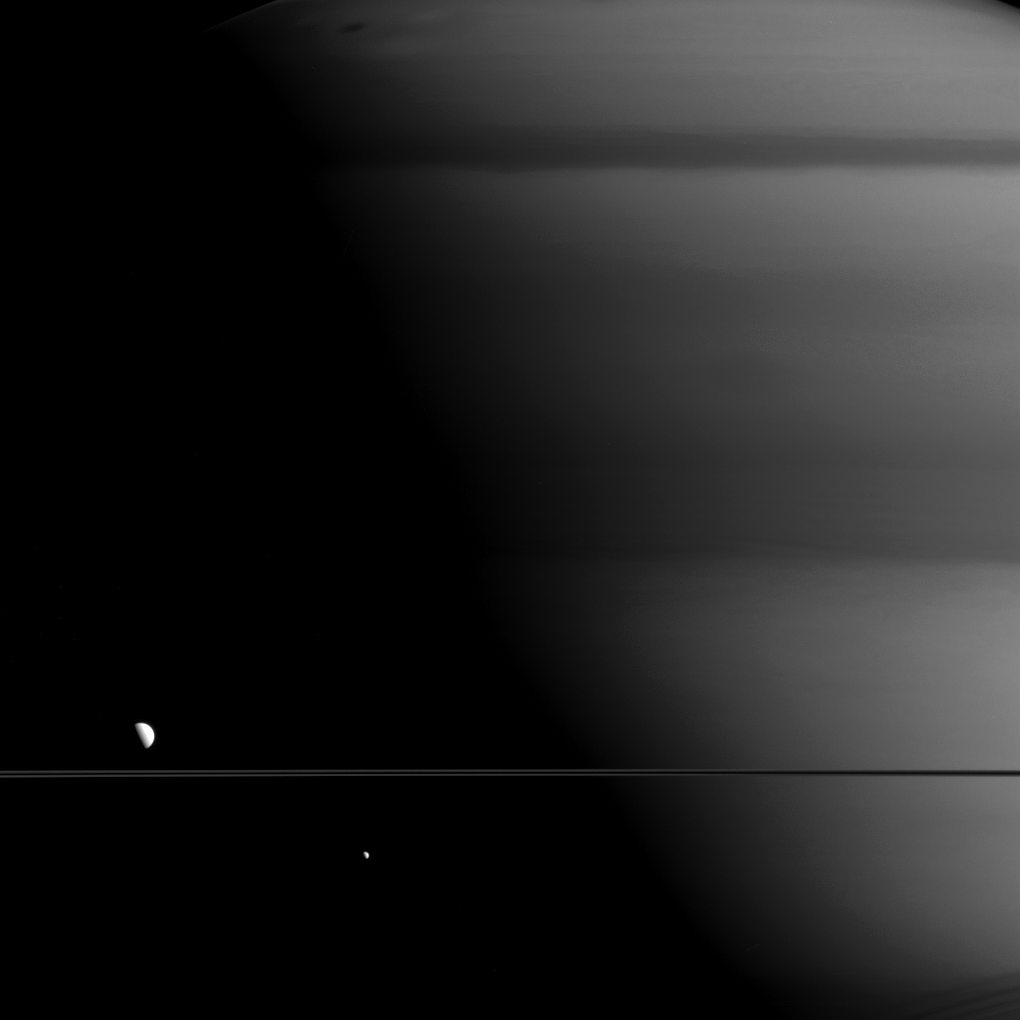

Looking Up to the Giant

Thanks to the illumination angle, Mimas (right) and Dione (left) appear to be staring up at a giant Saturn looming in the background.

Although certainly large enough to be noticeable, moons like Mimas (246 miles or 396 kilometers across) and Dione (698 miles or 1123 kilometers across) are tiny compared to Saturn (75,400 miles or 120,700 kilometers across). Even the enormous moon Titan (3,200 miles or 5,150 kilometers across) is dwarfed by the giant planet.

This view looks toward the unilluminated side of the rings from about one degree of the ring plane. The image was taken with the Cassini spacecraft wide-angle camera on May 27, 2015 using a spectral filter which preferentially admits wavelengths of near-infrared light centered at 728 nanometers.

The view was obtained at a distance of approximately 634,000 miles (one million kilometers) from Saturn and at a Sun-Saturn-spacecraft, or phase, angle of 85 degrees. Image scale is 38 miles (61 kilometers) per pixel.

The Cassini mission is a cooperative project of NASA, ESA (the European Space Agency) and the Italian Space Agency. The Jet Propulsion Laboratory, a division of the California Institute of Technology in Pasadena, manages the mission for NASA’s Science Mission Directorate, Washington. The Cassini orbiter and its two onboard cameras were designed, developed and assembled at JPL. The imaging operations center is based at the Space Science Institute in Boulder, Colorado.

Credit: NASA/JPL-Caltech/Space Science Institute